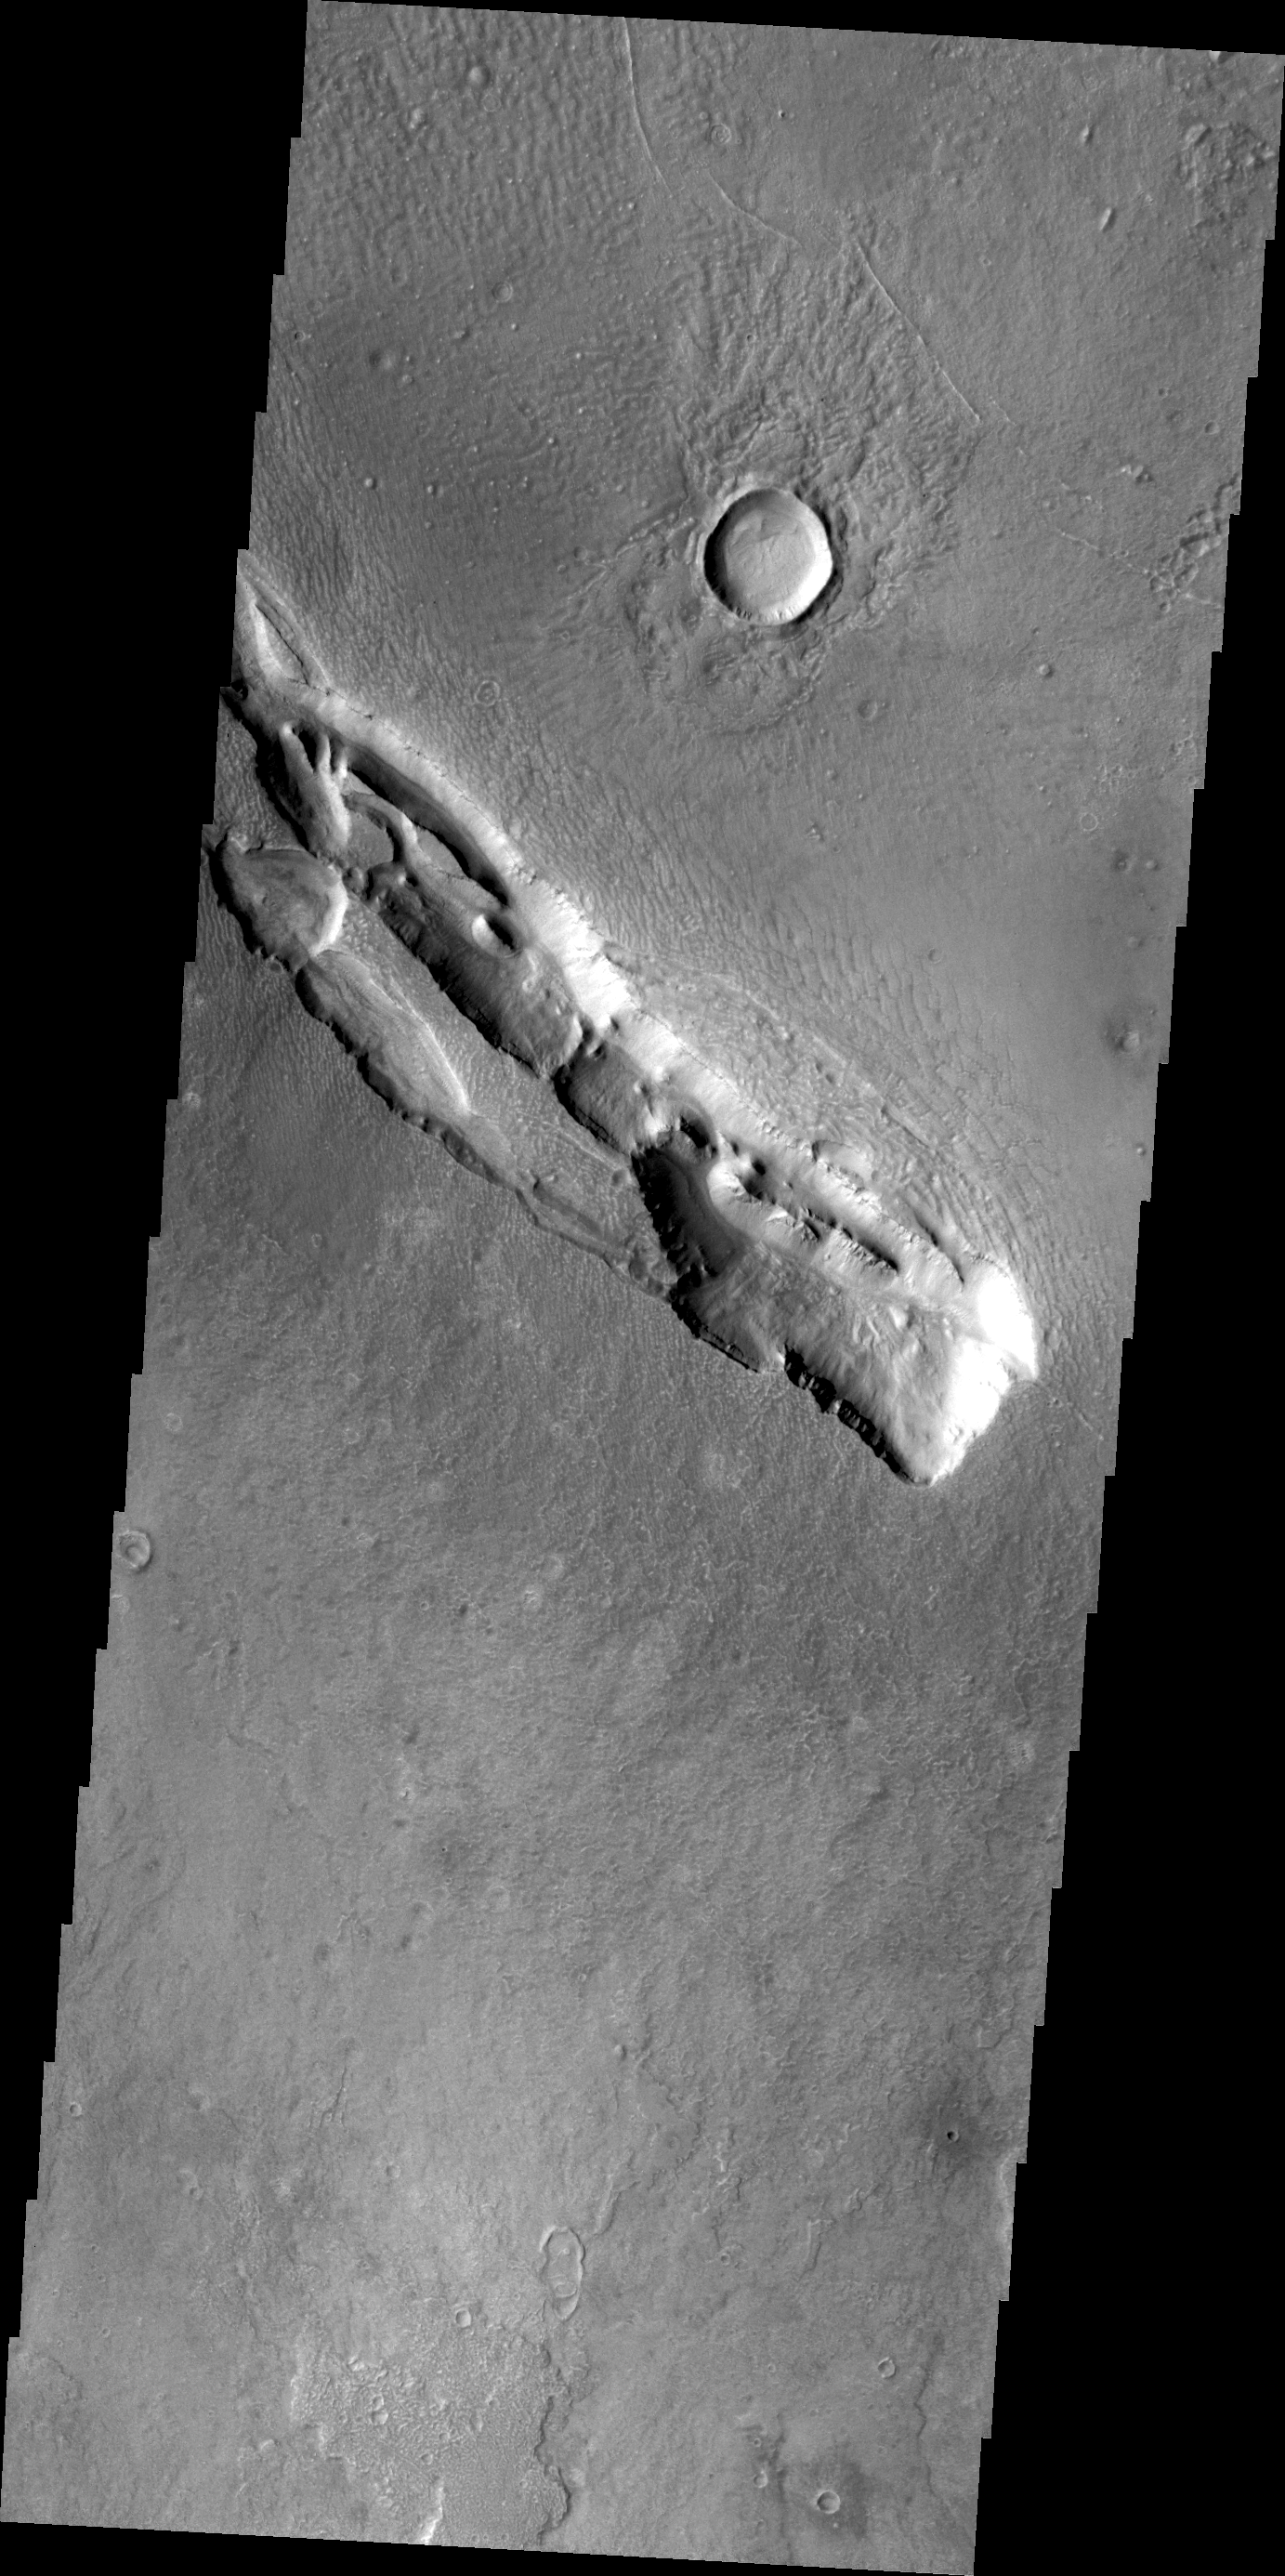

Galaxias Fossae

The fracture system in this VIS image is part of Galaxias Fossae, a series of fractures on the northern part of the Elysium Mons volcanic complex.

Credit: NASA/JPL/ASU